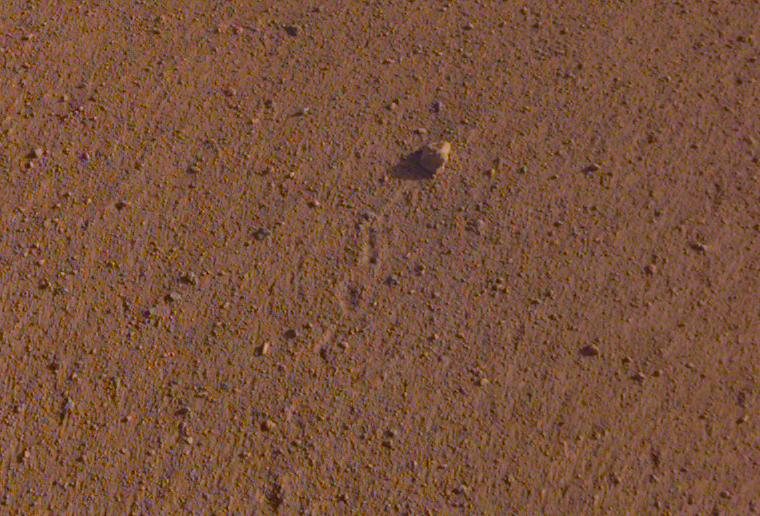

Rolling Stones Rock

Uncropped image

The rock in the center of this image was tossed about 3 feet (1 meter) by NASA’s InSight spacecraft as it touched down on Mars on November 26, 2018. The rock was later nicknamed “Rolling Stones Rock” in honor of The Rolling Stones.

A little larger than a golf ball, the rock is about 2.2 inches (5.5 centimeters) in diameter and 1 inch (2.4 centimeters) in height. A series of 10 or so divots marks the rock’s course after being set in motion by the landing. It’s the farthest NASA has seen a rock roll after landing a spacecraft on another planet.

Though fitting, “Rolling Stones Rock” is not an official designation by the International Astronomical Union, which is responsible to approving the names given to geographical and geological features on other planets.

This image, which has been cropped, was taken by the Instrument Deployment Camera (IDC) on InSight’s robotic arm. The uncropped image is provided as well.

JPL manages InSight for NASA’s Science Mission Directorate. InSight is part of NASA’s Discovery Program, managed by the agency’s Marshall Space Flight Center in Huntsville, Alabama. Lockheed Martin Space in Denver built the InSight spacecraft, including its cruise stage and lander, and supports spacecraft operations for the mission.

A number of European partners, including France’s Centre National d’Études Spatiales (CNES) and the German Aerospace Center (DLR), are supporting the InSight mission. CNES provided the Seismic Experiment for Interior Structure (SEIS) instrument to NASA, with the principal investigator at IPGP (Institut de Physique du Globe de Paris). Significant contributions for SEIS came from IPGP; the Max Planck Institute for Solar System Research (MPS) in Germany; the Swiss Federal Institute of Technology (ETH Zurich) in Switzerland; Imperial College London and Oxford University in the United Kingdom; and JPL. DLR provided the Heat Flow and Physical Properties Package (HP3) instrument, with significant contributions from the Space Research Center (CBK) of the Polish Academy of Sciences and Astronika in Poland. Spain’s Centro de Astrobiología (CAB) supplied the temperature and wind sensors.

Credit: NASA/JPL-Caltech